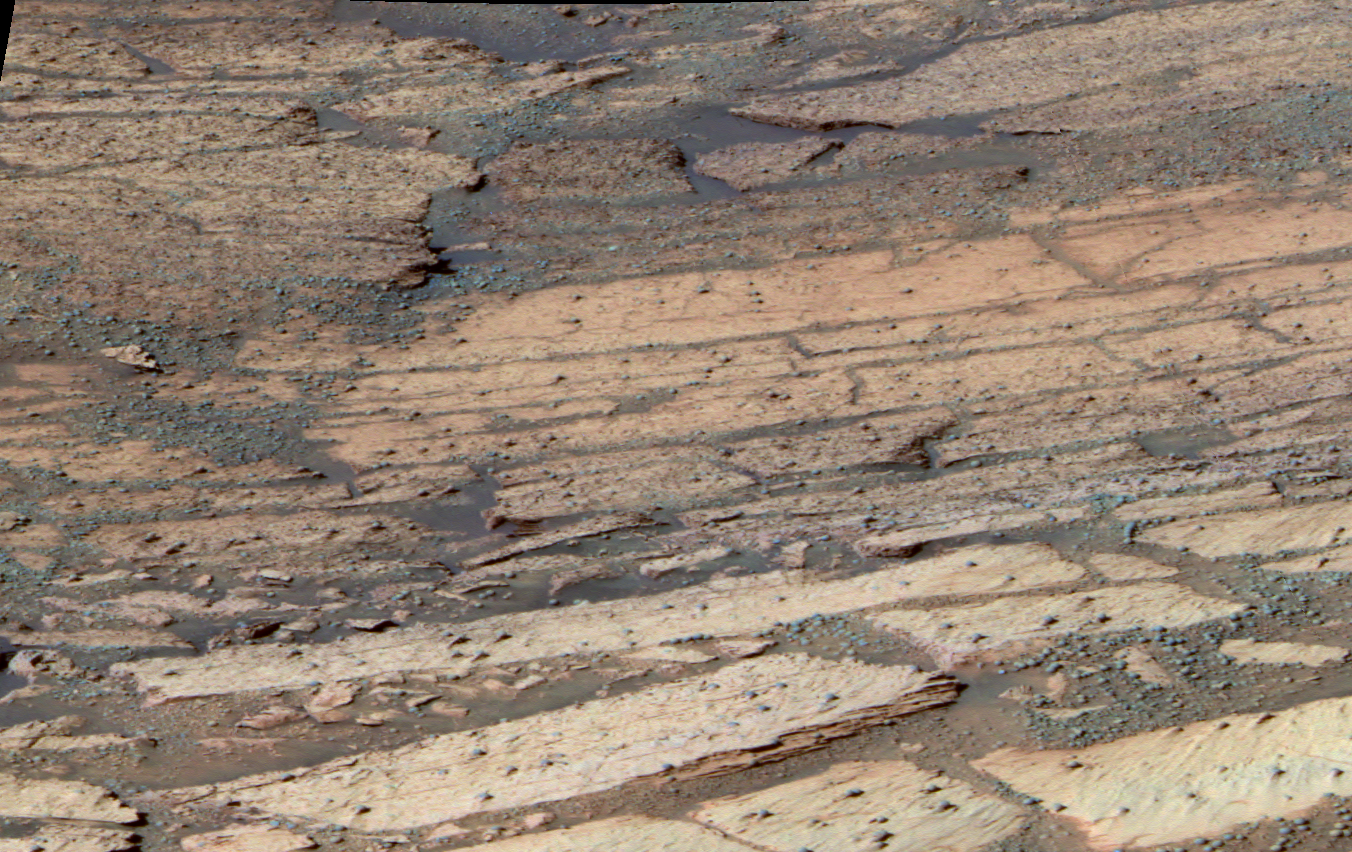

‘Endurance’ Tells Story of Mars’ History

This false-color image shows the area inside “Endurance Crater” that the Mars Exploration Rover Opportunity has been examining. The rover is currently investigating the distinct layers of rock that make up this region. Each layer is defined by subtle color and texture variations and represents a separate chapter in Mars’ history. The deeper the layer, the farther back in time the rocks were formed. Scientists are “reading” this history book by systematically studying each layer with the rover’s scientific instruments. So far, data from the rover indicates that the top layers are sulfate-rich, like the rocks observed in “Eagle Crater.” This image was taken on sol 134 (June 9, 2004) by Opportunity’s panoramic camera with the 750-, 530- and 430-nanometer filters.

Credit: NASA/JPL/Cornell